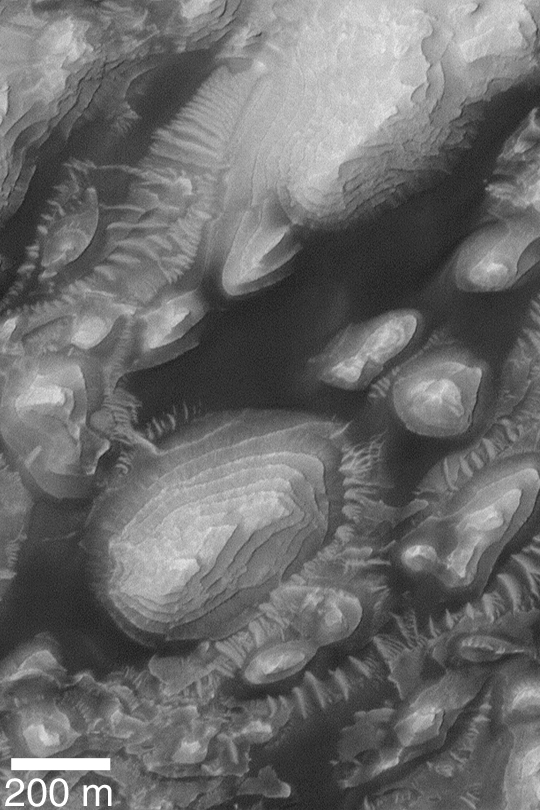

Eroded Sedimentary Rock

MGS MOC Release No. MOC2-372, 26 May 2003

This high resolution Mars Global Surveyor (MGS) Mars Orbiter Camera (MOC) image shows eroded, layered sedimentary rock exposures in an unnamed western Arabia Terra crater at 8°N, 7°W. The dark material is windblown sand; much of the erosion of these layers may have also been caused by wind. Sunlight illuminates the scene from the left.

Credit: NASA/JPL/Malin Space Science Systems